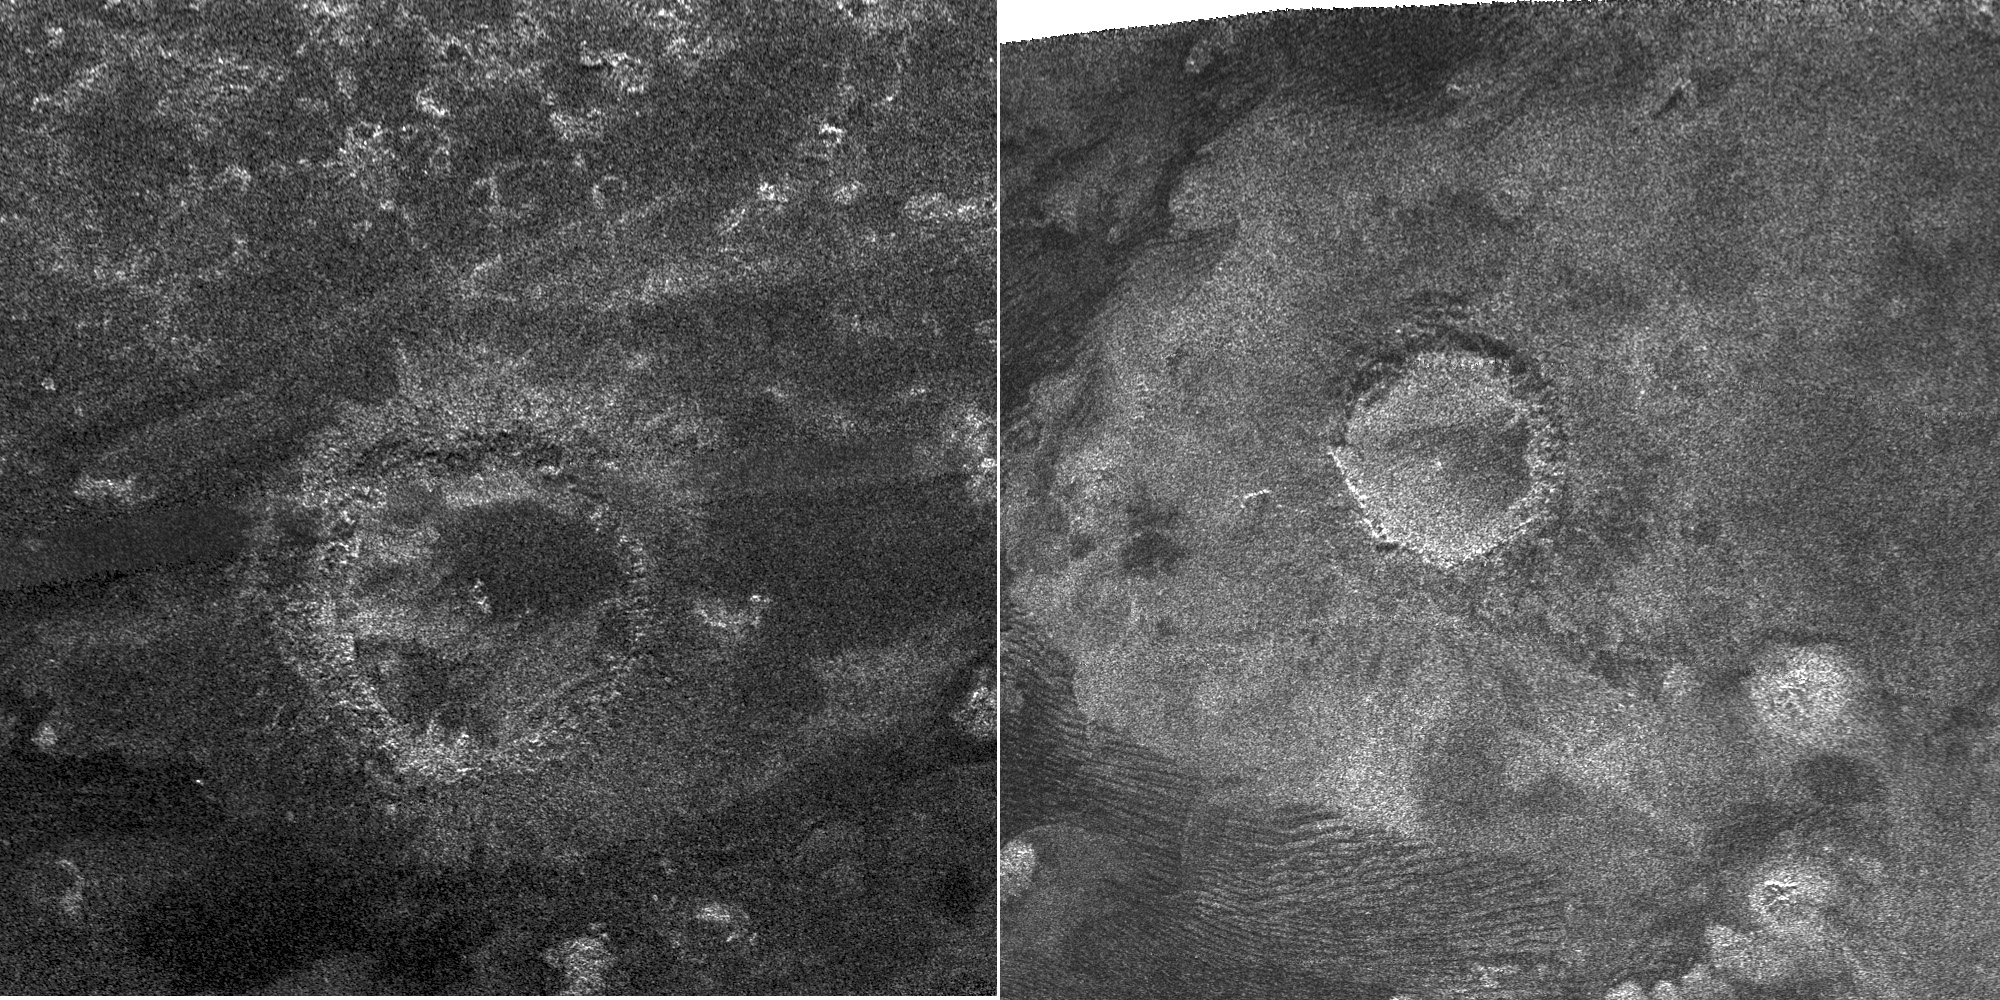

Impact Craters

This side-by-side view shows a newly discovered impact crater (at left) compared with a previously discovered crater (at right). The new crater was just discovered by the Cassini spacecraft’s radar instrument during its most recent Titan flyby on May 12, 2008. This makes the fourth feature definitely identified as an impact crater so far on Titan — fewer than 100 features are regarded as possible impacts. Compared with Saturn’s other moons, which have many thousands of craters, Titan’s surface is very sparsely cratered. This is in part due to Titan’s dense atmosphere, which burns up the smaller impacting bodies before they can hit the surface. Geological processes, such as wind-driven motion of sand and icy volcanism, may also wipe out craters.

Both images are about 350 kilometers (217 miles) in width. The crater on the right was discovered by Cassini in 2005 and is shown here for comparison. It is 80 kilometers (50 miles) in diameter (see PIA07368), with the radar illumination from above. Called Sinlap, this crater is estimated to be about 1,300 meters (4300 feet) deep. The new feature pictured on the left, which has not been named yet, is bigger than the Sinlap crater with a diameter of about 112 kilometers (70 miles).

The new crater is located at about 26 degrees north latitude, 200 degrees west longitude, in the bright region known as Dilmun, about 1,000 kilometers (600 miles) north of the Huygens landing site. In its image, also illuminated from above, it appears slightly irregular, suggesting that it was modified after it was formed, perhaps by collapses of segments of its rim onto the floor. The crater floor appears flat, and two small bright spots indicate a likely central peak complex. The ejecta blanket (surrounding material) from this crater is less prominent than that of the Sinlap crater. The crater’s more degraded character suggests it could be older than Sinlap (assuming that erosive processes are the same at both locations, which are at similar latitudes).

The Cassini-Huygens mission is a cooperative project of NASA, the European Space Agency and the Italian Space Agency. NASA’s Jet Propulsion Laboratory, a division of the California Institute of Technology in Pasadena, manages the mission for NASA’s Science Mission Directorate, Washington, D.C. The Cassini orbiter was designed, developed and assembled at JPL. The radar instrument was built by JPL and the Italian Space Agency, working with team members from the United States and several European countries.

Credit: NASA/JPL-Caltech/ASI